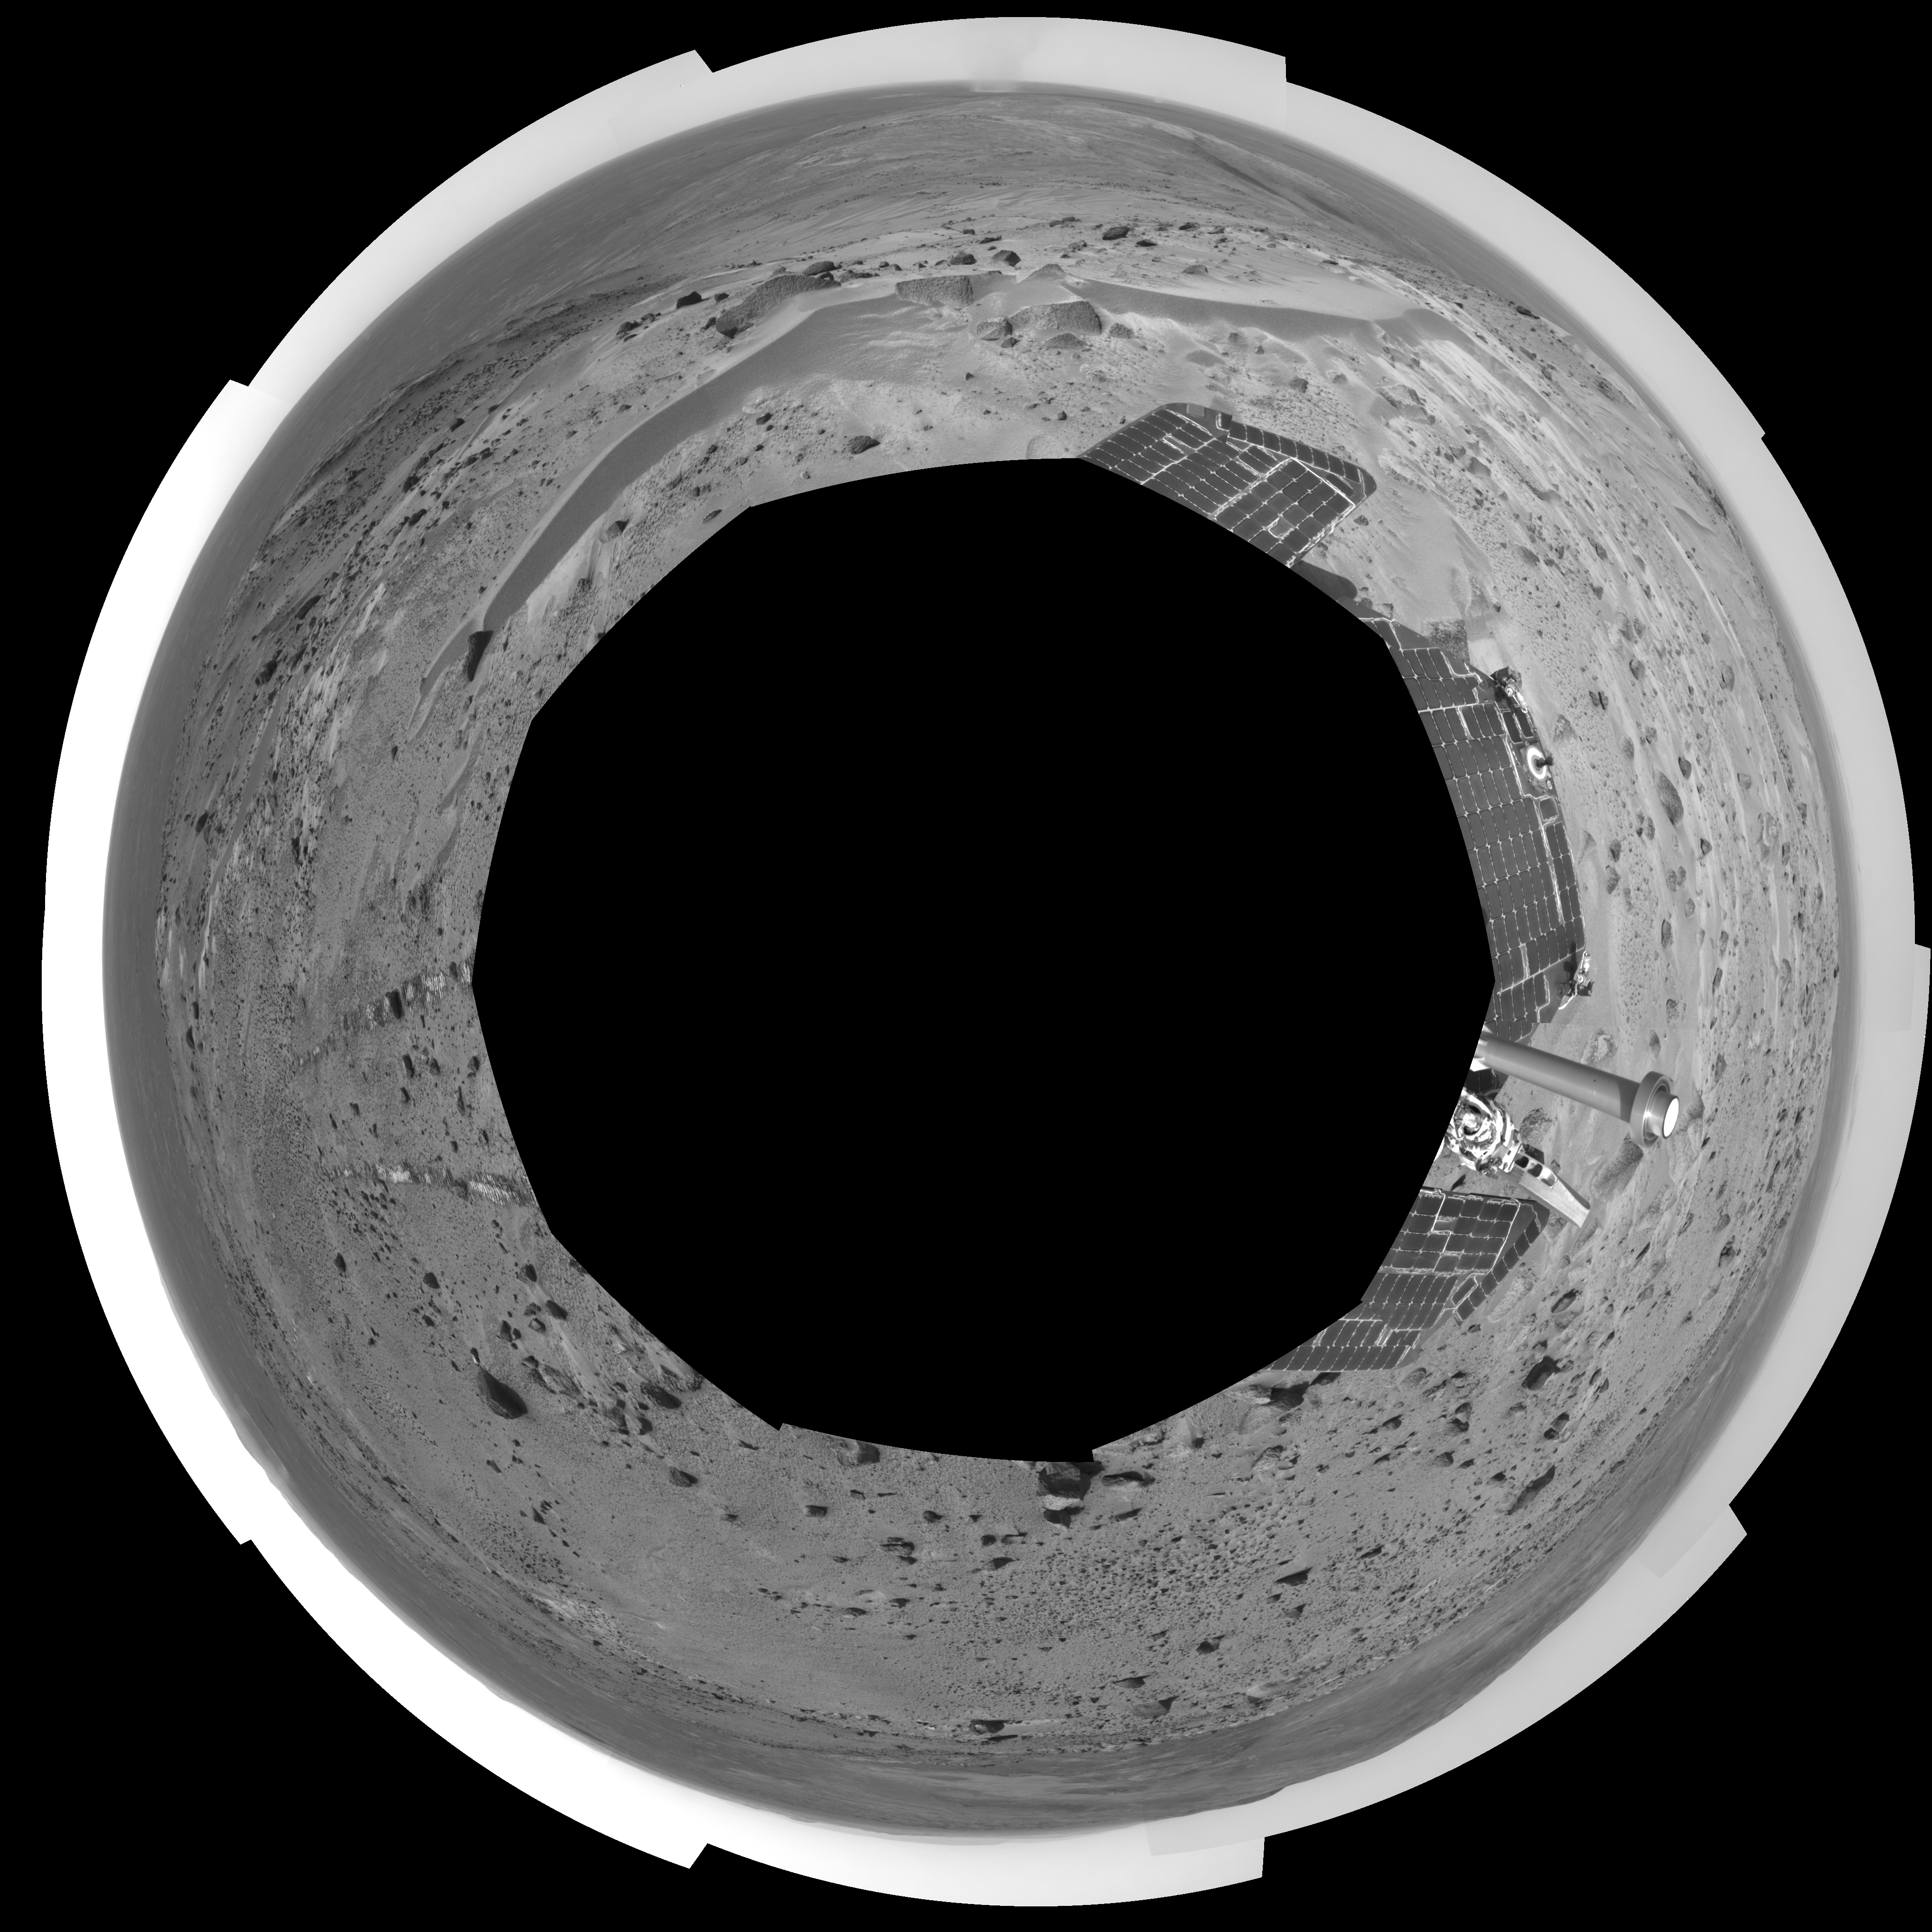

A Great Place to Watch the Weather (polar)

In this time of year when Mars is most likely to be covered by global dust storms, NASA’s Spirit rover has been experiencing relative calm. In fact, the martian winds have been quite beneficial, clearing dust from the rover’s solar panels and increasing the solar energy available for driving to new places and conducting scientific experiments.

Another thing the martian wind has done is send hundreds of dust devils spinning across the surface of the planet. From Spirit’s high perch approximately 90 meters (295 feet) above the surrounding plains, as shown in this image taken from the summit of “Husband Hill,” three dust devils are clearly visible in the plains of Gusev Crater. Planetary Scientist Ron Greeley of Arizona State University, Tempe, describes the whirling vortices of wind and dust as “vacuum cleaners” that were first seen in images from the Viking Orbiter in 1985, though their existence was predicted as early as 1964.

The most prominent dust devil in this image, visible on the left side of the 360-degree panorama, is one of the closest seen by Spirit. It is about 2 kilometers (1.2 miles) away from the rover, about 90 meters (295 feet) in diameter at its widest point, and 275 meters (902 feet) tall. Its flux is about 1 kilogram per second, meaning it is picking up about 2 pounds of sediment each second and moving it around.

The smaller dust devil just to the right of the largest one is 2.5 to 3 kilometers (1.6 to 1.9 miles) away and is churning up about 0.5 kilograms (1 pound) per second. Both are north of the rover’s position and are moving in an east-southeast direction. On the right side of the mosaic shown here is a third dust devil.

Greeley has calculated that if the number and frequency of dust devils Spirit has encountered are similarly spaced throughout Gusev Crater, the crater probably experiences about 90,000 dust devils per martian day, or sol. Collectively, the whirlwinds lift and redeposit an estimated 4.5 million kilograms (9.9 million U.S. pounds) of sediment per sol.

Spirit took this mosaic of images with its navigation camera on sol 581 (Aug. 22). Straight ahead, just east of the rover, is the summit of “Husband Hill.” The 360-degree field of view is presented in a polar projection with geometrical seam correction.

Credit: NASA/JPL-Caltech